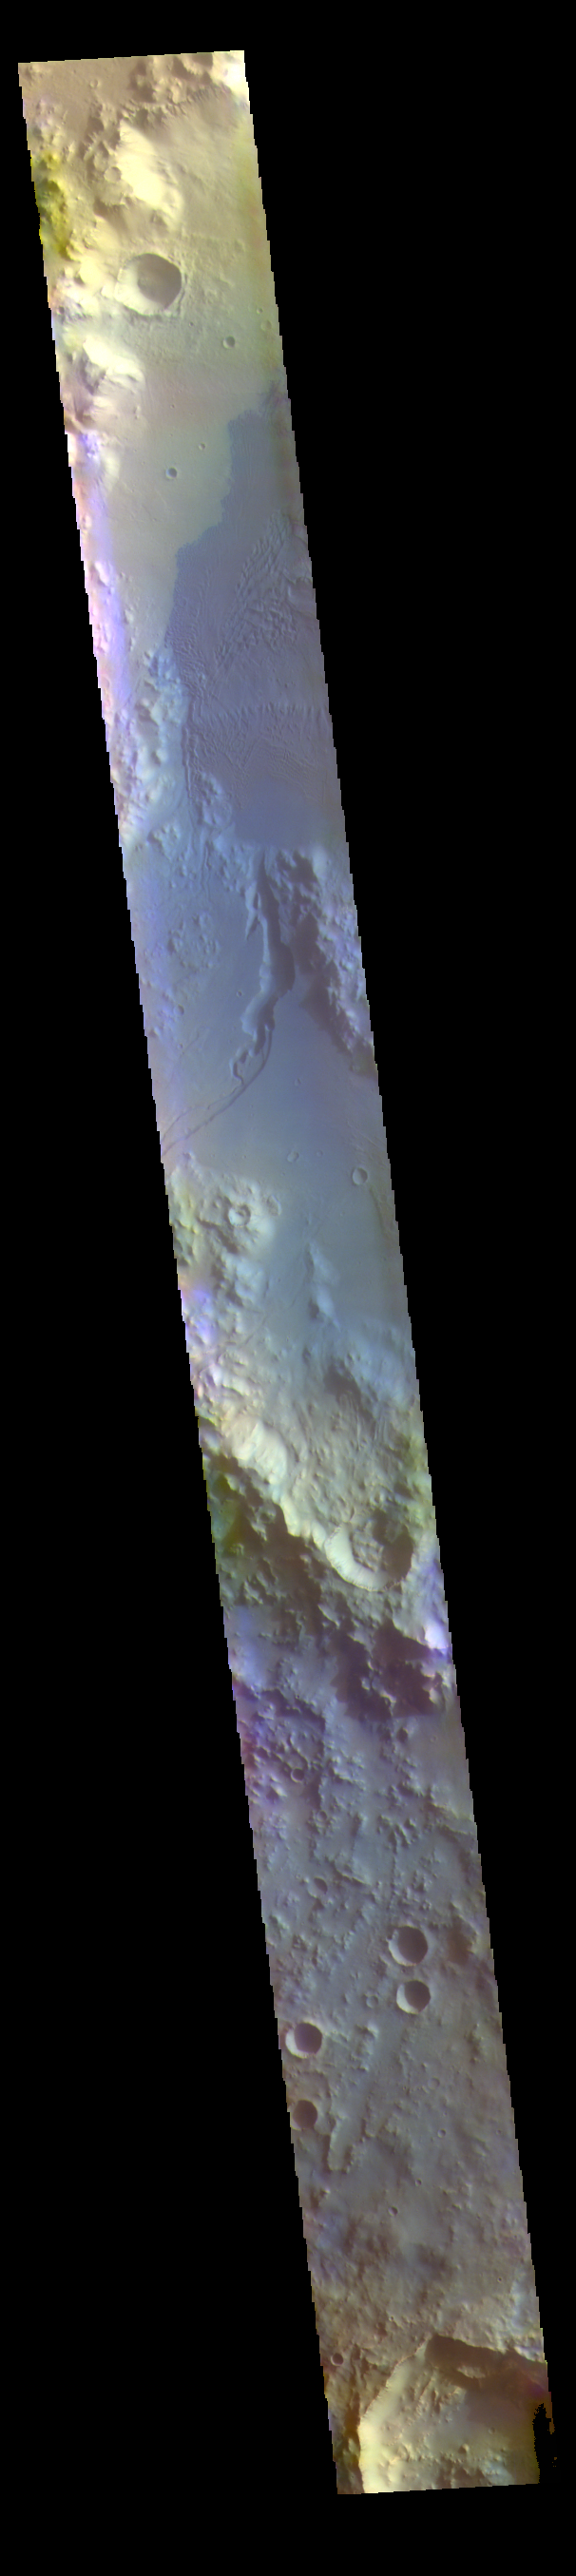

Gale Crater – False Color

The THEMIS VIS camera contains 5 filters. The data from different filters can be combined in multiple ways to create a false color image. These false color images may reveal subtle variations of the surface not easily identified in a single band image. Today’s false color image shows Gale Crater. Gale Crater is the home of the Curiosity Rover.

The THEMIS VIS camera is capable of capturing color images of the Martian surface using five different color filters. In this mode of operation, the spatial resolution and coverage of the image must be reduced to accommodate the additional data volume produced from using multiple filters. To make a color image, three of the five filter images (each in grayscale) are selected. Each is contrast enhanced and then converted to a red, green, or blue intensity image. These three images are then combined to produce a full color, single image. Because the THEMIS color filters don’t span the full range of colors seen by the human eye, a color THEMIS image does not represent true color. Also, because each single-filter image is contrast enhanced before inclusion in the three-color image, the apparent color variation of the scene is exaggerated. Nevertheless, the color variation that does appear is representative of some change in color, however subtle, in the actual scene. Note that the long edges of THEMIS color images typically contain color artifacts that do not represent surface variation.

Credit: NASA/JPL-Caltech/ASU